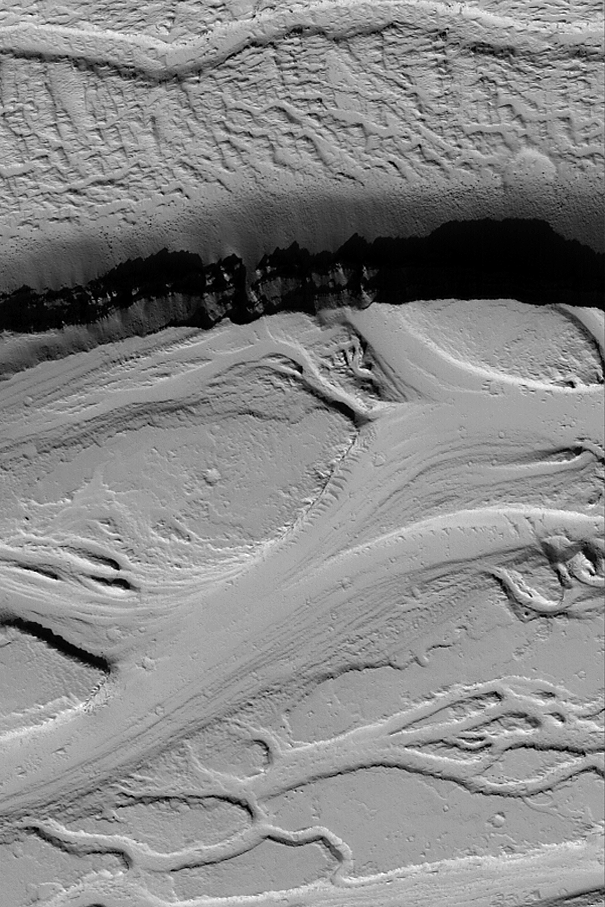

Olympica Fossae

MGS MOC Release No. MOC2-500, 1 October 2003

This 500th Mars Global Surveyor (MGS) Mars Orbiter Camera (MOC) captioned release shows some of the complex flow and channel features of the Olympica Fossae region in northern Tharsis. The story of the Olympica Fossae is still emerging and continues to be puzzling. There is evidence in the Olympica Fossae channels that a fluid with the physical properties of water may have been involved in creating some of the erosional forms, but there are also flow features suggestive of lava or mud in the region. Regardless, the Olympica Fossae almost always yield a very pretty and interesting MOC high resolution image. This picture is located near 24.5°N, 115.4°W. The area shown is 3 km (1.9 mi) wide and illuminated by sunlight from the lower left.

Credit: NASA/JPL/Malin Space Science Systems